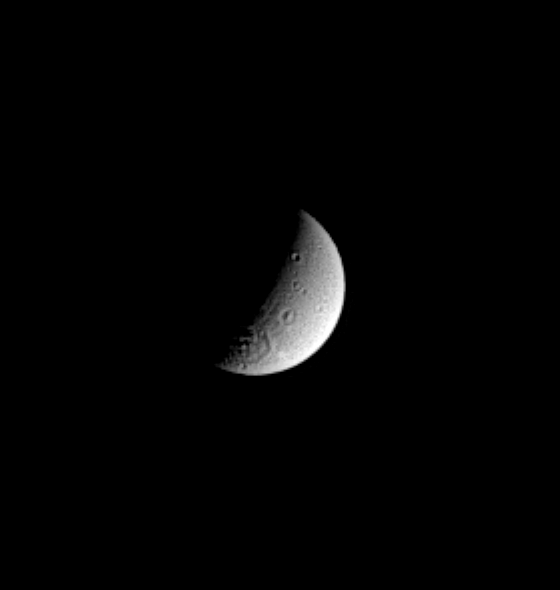

Powerful Impact

Saturn’s cratered moon Dione displays a large impact basin near its south pole in this Cassini spacecraft image. The topographic features that extend radially away from the basin could be secondary craters or tectonic grooves related to the impact. Dione is 1,118 kilometers (695 miles) across.

This view shows principally the leading hemisphere of Dione. The image was taken in visible light with the Cassini spacecraft narrow angle camera on Nov. 2, 2004, at a distance of 2.1 million kilometers (1.3 million miles) from Dione and at a Sun-Dione-spacecraft, or phase, angle of 100 degrees. North is up. The image scale is 13 kilometers (8 miles) per pixel. The image has been magnified by a factor of two and contrast enhanced to aid visibility of surface features.

The Cassini-Huygens mission is a cooperative project of NASA, the European Space Agency and the Italian Space Agency. The Jet Propulsion Laboratory, a division of the California Institute of Technology in Pasadena, manages the mission for NASA’s Science Mission Directorate, Washington, D.C. The Cassini orbiter and its two onboard cameras were designed, developed and assembled at JPL. The imaging team is based at the Space Science Institute, Boulder, Colo.

Credit: NASA/JPL/Space Science Institute